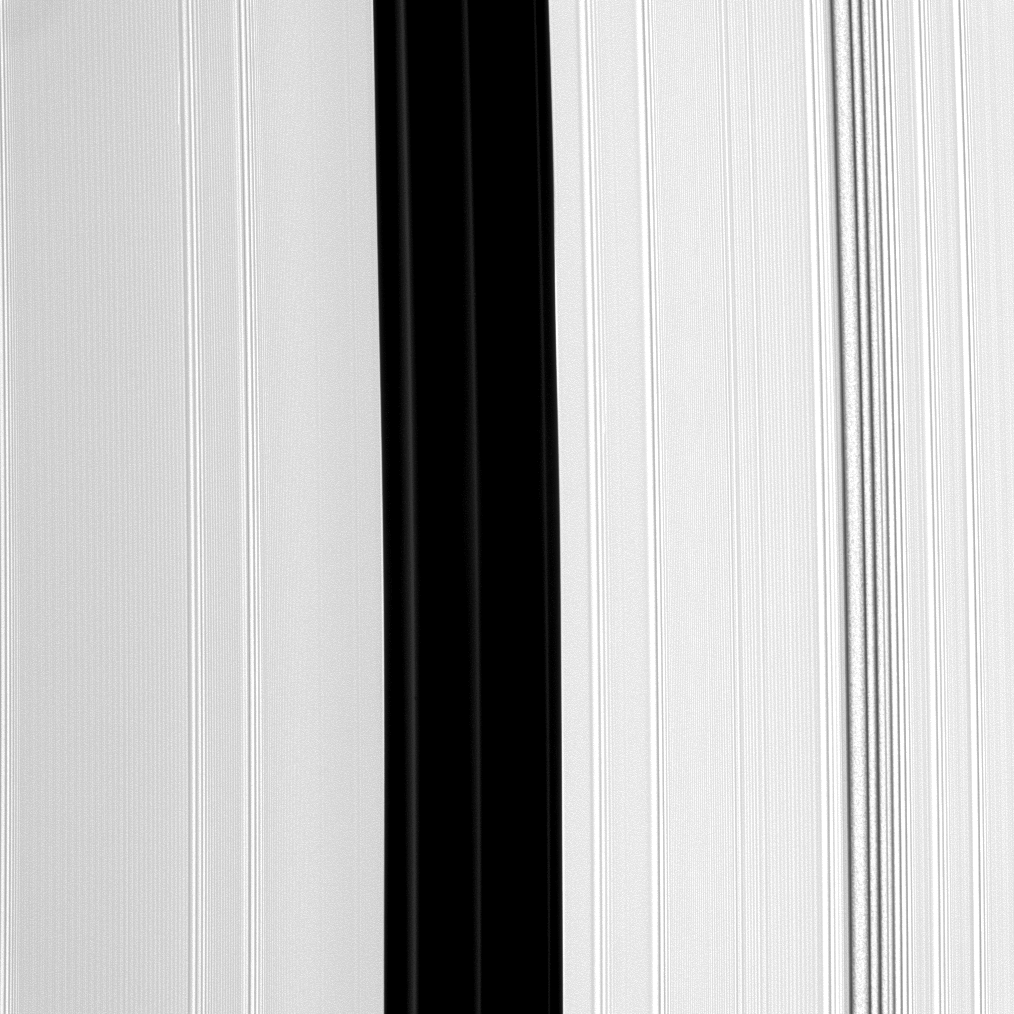

Not-Quite-Empty Gap

The Encke Gap, the broad, vertical dark band running down the center of this image, is maintained by the small moon Pan (not pictured). Pan also shepherds three ringlets, all of which appear here as faint, narrow bands within the Encke Gap.

The image was taken in visible light with the Cassini spacecraft narrow-angle camera on Aug. 19, 2008 at a distance of approximately 271,000 kilometers (168,000 miles) from Saturn and at a Sun-Saturn-spacecraft, or phase, angle of 138 degrees. Image scale is about 1 kilometer per pixel.

The Cassini-Huygens mission is a cooperative project of NASA, the European Space Agency and the Italian Space Agency. The Jet Propulsion Laboratory, a division of the California Institute of Technology in Pasadena, manages the mission for NASA’s Science Mission Directorate, Washington, D.C. The Cassini orbiter and its two onboard cameras were designed, developed and assembled at JPL. The imaging operations center is based at the Space Science Institute in Boulder, Colo.

Credit: NASA/JPL/Space Science Institute